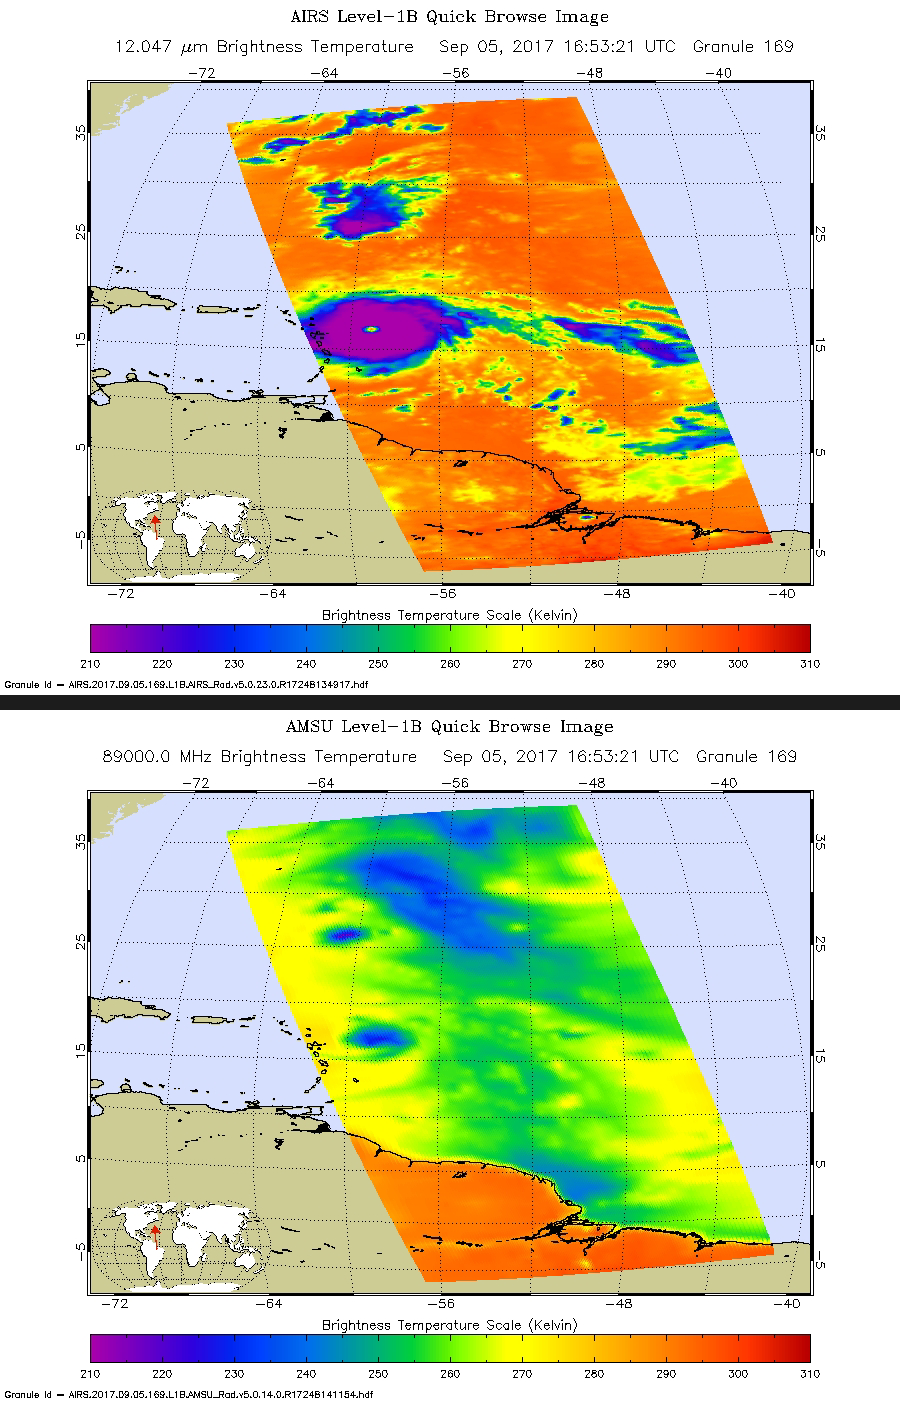

New NASA Infrared Image of Irma Shows an Angry Eye

Hurricane Irma is the strongest hurricane ever recorded outside the Caribbean Sea and Gulf of Mexico. These two images from the Atmospheric Infrared Sounder (AIRS) instrument aboard NASA’s Aqua satellite show what Hurricane Irma looked like when Aqua passed overhead just before 1 p.m. local time (10 a.m. PDT) on Sept. 5, 2017. Forecasts at the National Hurricane Center have Irma passing near the major islands to its west before turning northward near Florida this weekend. The first image (top) is an infrared snapshot from AIRS (see Figure 1 for larger image). In orange and red areas, the ocean surface shines through, while blue and purple areas represent cold, high clouds that obscure what lies below. Typical of well-developed hurricanes, Irma is nearly circular with a well-defined eye at its center. The eye is about 25 miles (40 kilometers) in diameter. Careful scrutiny shows a red pixel in the center of the eye, which means that AIRS achieved a bulls-eye with one of its “looks” and was able to see to the ocean between the dense clouds in the eye wall. The second image (bottom) shows the view through AIRS’ microwave-colored “lenses” (see Figure 2 for larger image). Here the ocean surface looks yellow, while green represents various degrees of cloudiness. Blue shows areas where it is raining heavily. The eye is not apparent in this image because the “pixel size” of the microwave sounder, about 30 miles (50 kilometers), is larger than the eye and therefore cannot “thread the needle.” The infrared sounder, on the other hand, has a pixel size of only 10 miles (16.5 kilometers) and can distinguish the small eye.

About AIRS
The Atmospheric Infrared Sounder, AIRS, in conjunction with the Advanced Microwave Sounding Unit, AMSU, senses emitted infrared and microwave radiation from Earth to provide a three-dimensional look at Earth’s weather and climate. Working in tandem, the two instruments make simultaneous observations all the way down to Earth’s surface, even in the presence of heavy clouds. With more than 2,000 channels sensing different regions of the atmosphere, the system creates a global, three-dimensional map of atmospheric temperature and humidity, cloud amounts and heights, greenhouse gas concentrations, and many other atmospheric phenomena. Launched into Earth orbit in 2002, the AIRS and AMSU instruments fly onboard NASA’s Aqua spacecraft and are managed by NASA’s Jet Propulsion Laboratory in Pasadena, California, under contract to NASA. JPL is a division of the California Institute of Technology in Pasadena.

Credit: NASA/JPL-Caltech